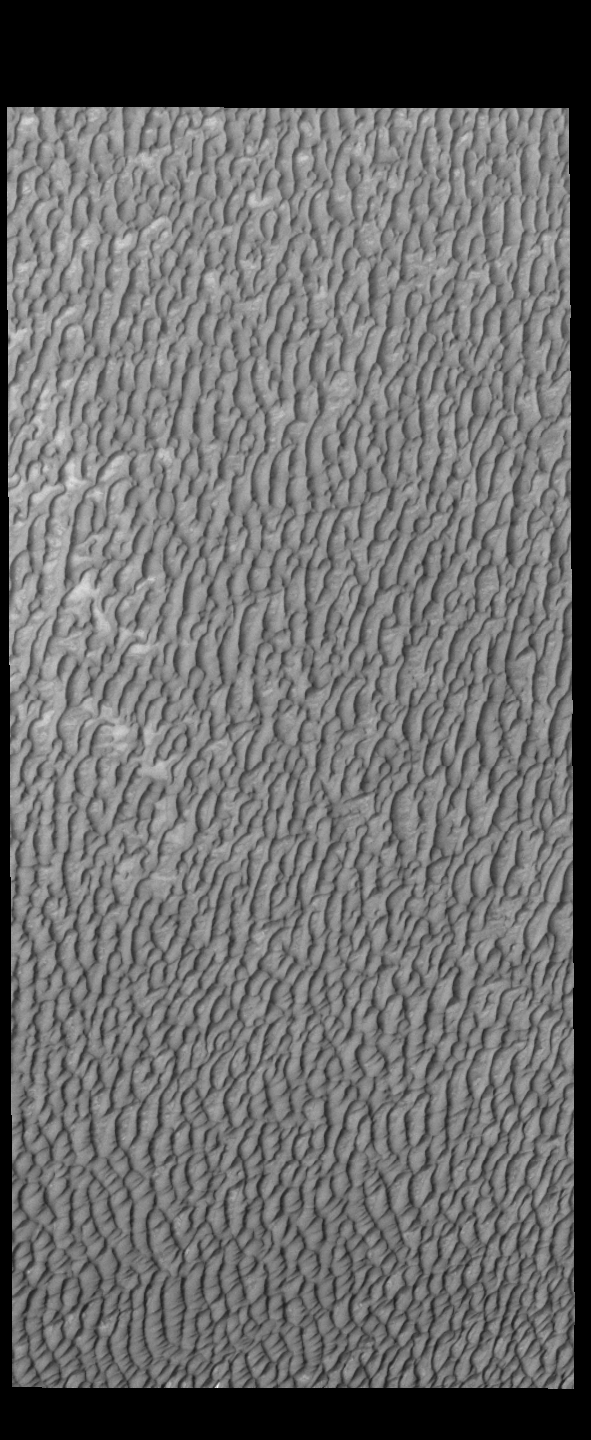

Olympia Undae

This VIS image of Olympia Undae was collected at the middle of north polar summer. The density of dunes and the alignments of the dune crests varies with location, controlled by the amount of available sand and the predominant winds over time.

Olympia Undae is a vast dune field in the north polar region of Mars. It consists of a broad sand sea or erg that partly rings the north polar cap from about 120° to 240°E longitude and 78° to 83°N latitude. The dune field covers an area of approximately 470,000 km2 (bigger than California, smaller than Texas). Olympia Undae is the largest continuous dune field on Mars. Olympia Undae is not the only dune field near the north polar cap, several other smaller fields exist in the same latitude, but in other ranges of longitude, e.g. Abolos and Siton Undae. Barchan and transverse dune forms are the most common. In regions with limited available sand individual barchan dunes will form, the surface beneath and between the dunes is visible. In regions with large sand supplies, the sand sheet covers the underlying surface, and dune forms are found modifying the surface of the sand sheet. In this case transverse dunes are more common. Barchan dunes “point” down wind, transverse dunes are more linear and form parallel to the wind direction. The “square” shaped transverse dunes in Olympia Undae are due to two prevailing wind directions.

Credit: NASA/JPL-Caltech/ASU